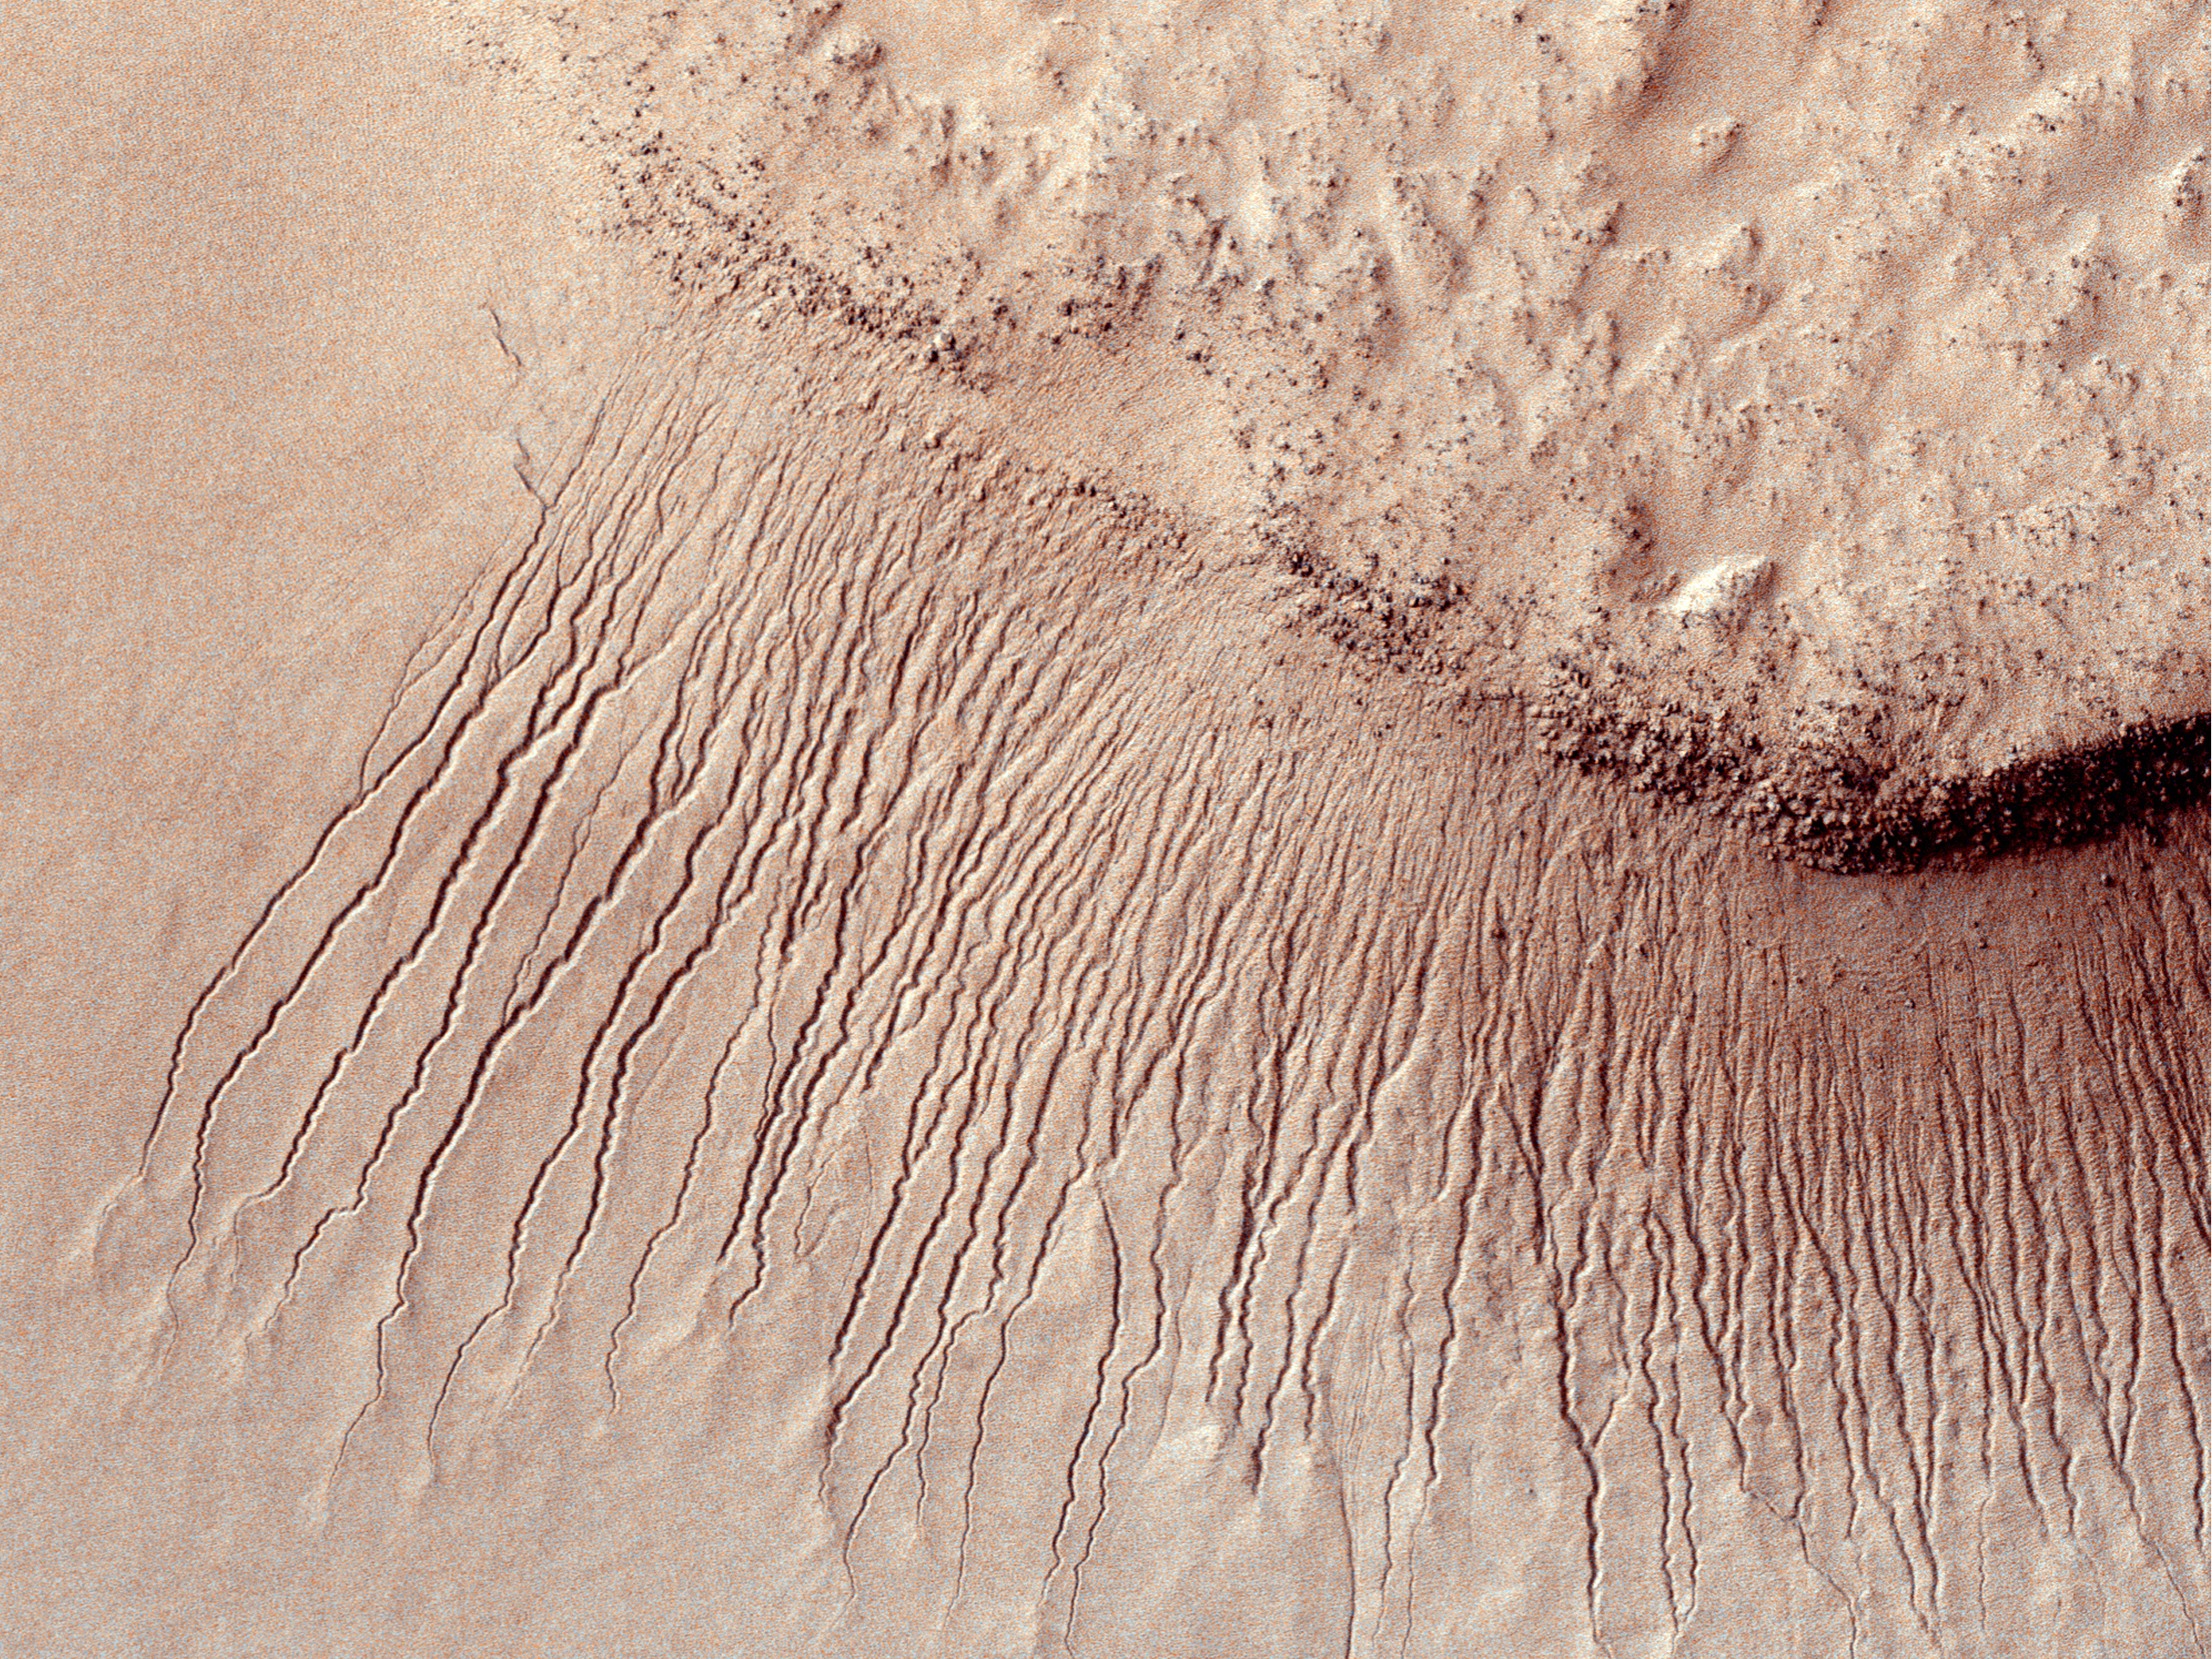

True Gullies on Mars

Images like this from the High Resolution Imaging Science Experiment (HiRISE) camera on NASA’s Mars Reconnaissance Orbiter show portions of the Martian surface in unprecedented detail. This one shows many channels from 1 meter to 10 meters (approximately 3 feet to 33 feet) wide on a scarp in the Hellas impact basin. On Earth we would call these gullies. Some larger channels on Mars that are sometimes called gullies are big enough to be called ravines on Earth.

This view is an excerpt from a HiRISE observation taken on Jan. 14, 2011, nearly five years after the March 10, 2006, arrival of the Mars Reconnaissance Orbiter at Mars. North is up. The image was taken at 3:44 p.m. local Mars time. The observation is centered at 48.4 degrees south latitude, 73.5 degree east longitude.

NASA’s Jet Propulsion Laboratory, a division of the California Institute of Technology in Pasadena, manages the Mars Reconnaissance Orbiter for NASA’s Science Mission Directorate, Washington. Lockheed Martin Space Systems, Denver, built the spacecraft. The High Resolution Imaging Science Experiment is operated by the University of Arizona, Tucson, and the instrument was built by Ball Aerospace & Technologies Corp., Boulder, Colo.

Credit: NASA/JPL-Caltech/University of Arizona